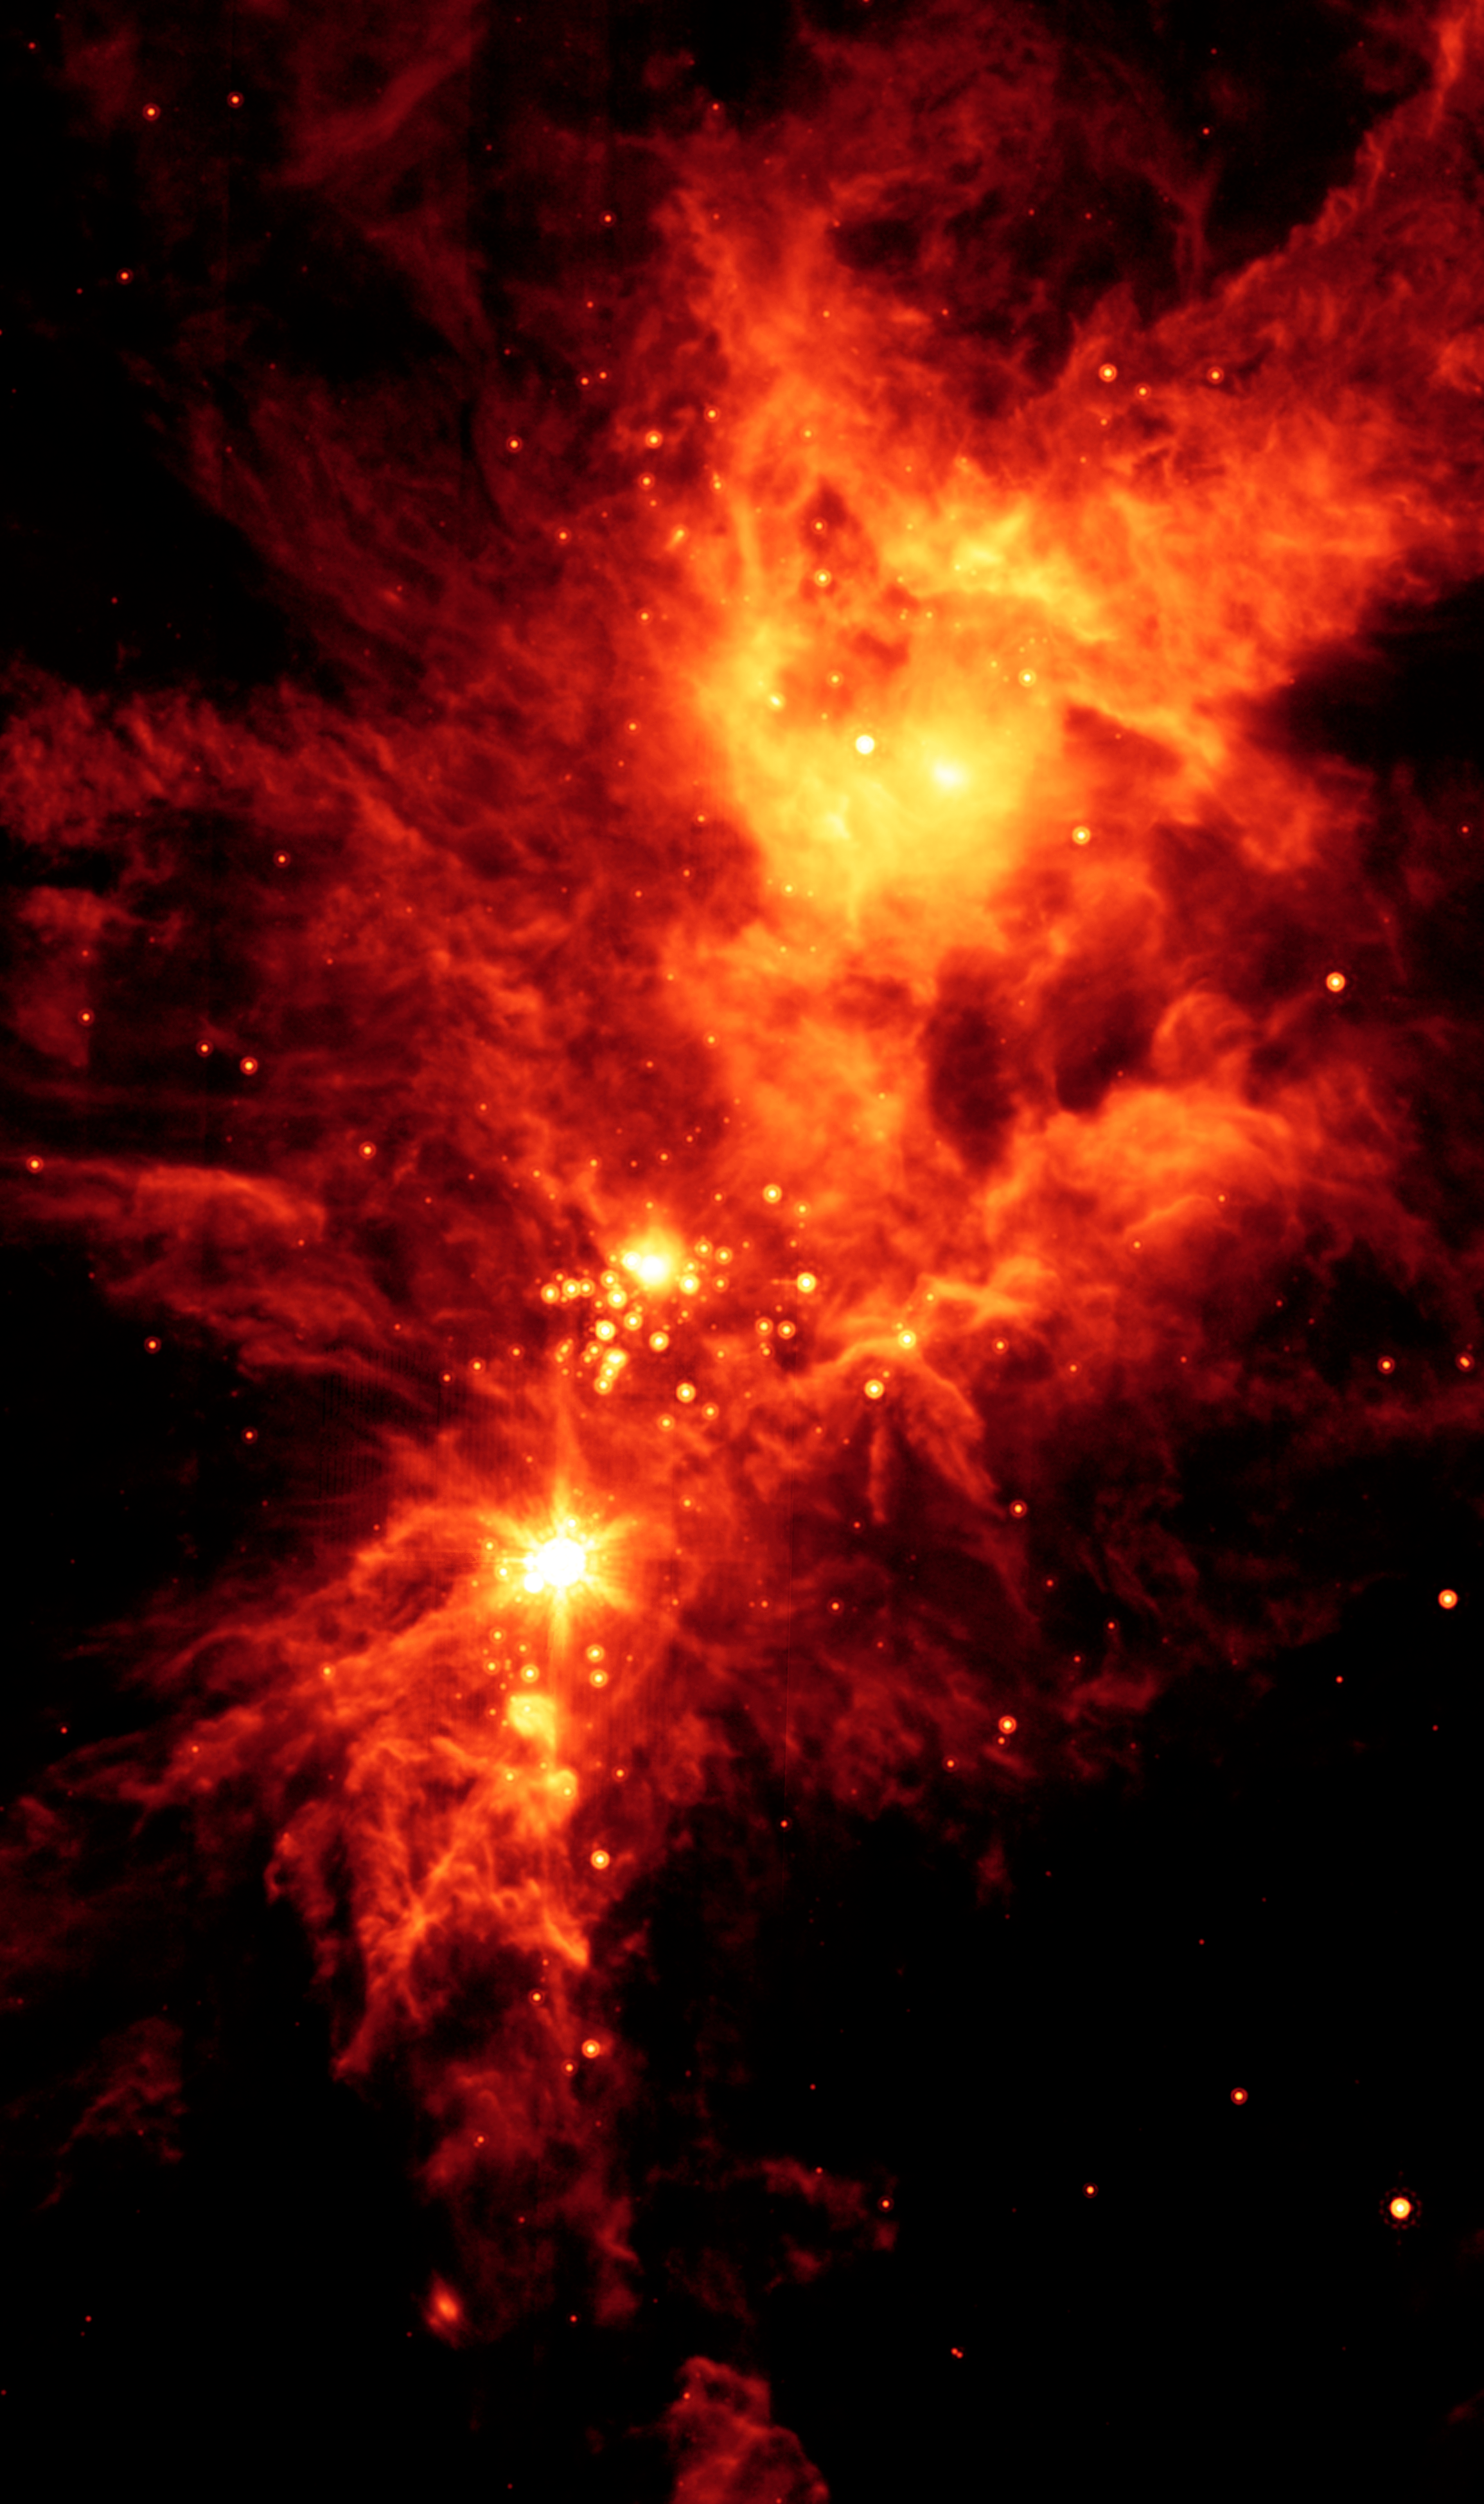

Spitzer/MIPS View of NGC 2264

Newborn stars, hidden behind thick dust, are revealed in this image of a section of the Christmas Tree Cluster from NASA's Spitzer Space Telescope with the Multiband Imaging Photometer (MIPS) instrument.

The stars appear to have formed in regularly spaced intervals along linear structures in a configuration that resembles the spokes of a wheel or the pattern of a snowflake. Hence, astronomers have nicknamed this the "Snowflake Cluster."

Star-forming clouds like this one are dynamic and evolving structures. Since the stars trace the straight line pattern of spokes of a wheel, scientists believe that these are newborn stars, or "protostars." At a mere 100,000 years old, these infant structures have yet to "crawl" away from their location of birth. Over time, the natural drifting motions of each star will break this order, and the snowflake design will be no more.

While most of the visible-light stars that give the Christmas Tree Cluster its name and triangular shape do not shine brightly in Spitzer's infrared eyes, all of the stars forming from this dusty cloud are considered part of the cluster.

Like a dusty cosmic finger pointing up to the newborn clusters, Spitzer also illuminates the optically dark and dense Cone Nebula, the tip of which can be seen towards the bottom left corner of the image.MIPS' far-infrared eyes the colder dust of the nebula and unwraps the youngest stellar babies from their dusty covering.

This is an infrared image showing emission at 24 microns (red).

Credit: NASA/JPL-Caltech/P.S. Teixeira (Harvard-Smithsonian CfA)